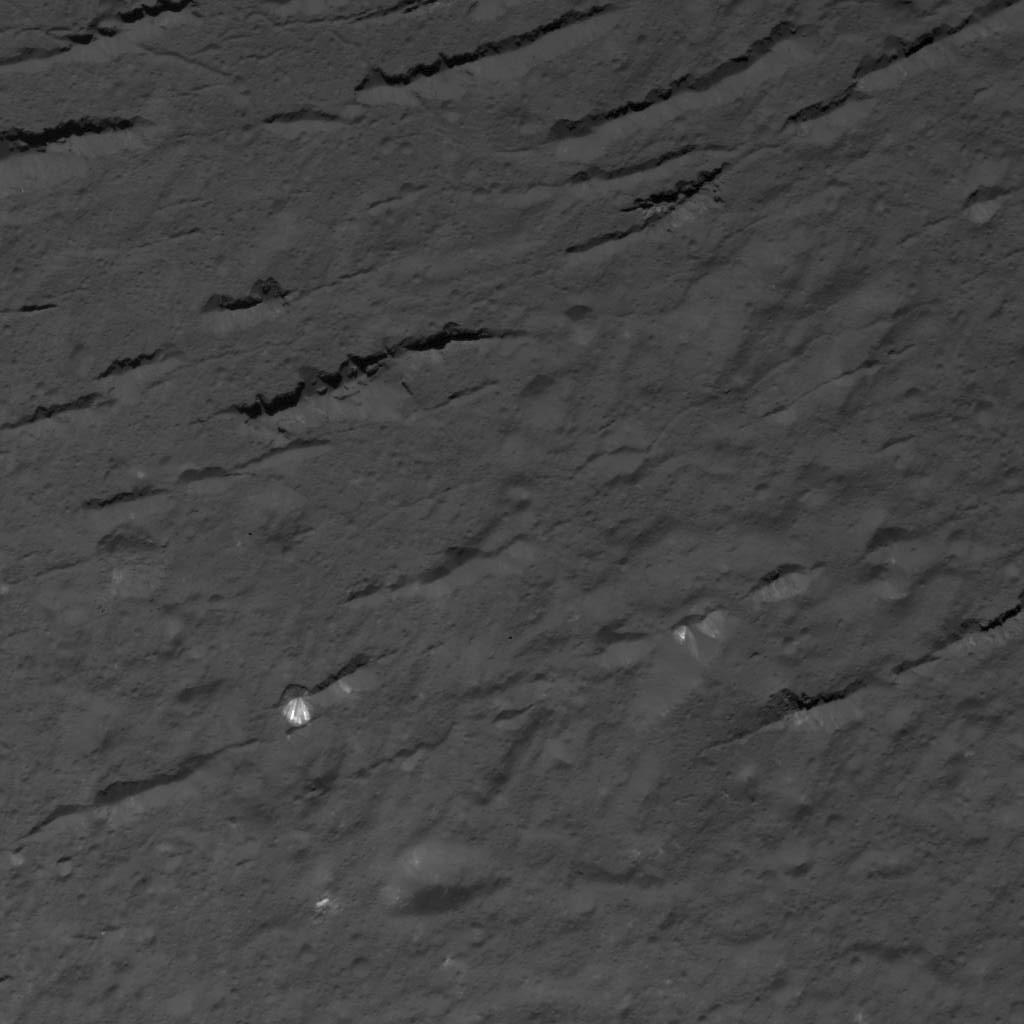

Fractures Across Occator Crater’s Floor

This image was obtained by NASA’s Dawn spacecraft on July 4, 2018 from an altitude of about 30 miles (48 kilometers).

The center of this picture is located at about 18.5 degrees north latitude and 240.5 degrees east longitude.

Dawn’s mission is managed by JPL for NASA’s Science Mission Directorate in Washington. Dawn is a project of the directorates Discovery Program, managed by NASA’s Marshall Space Flight Center in Huntsville, Alabama. JPL is responsible for overall Dawn mission science. Orbital ATK Inc., in Dulles, Virginia, designed and built the spacecraft. The German Aerospace Center, Max Planck Institute for Solar System Research, Italian Space Agency and Italian National Astrophysical Institute are international partners on the mission team.

Credit: NASA/JPL-Caltech/UCLA/MPS/DLR/IDA